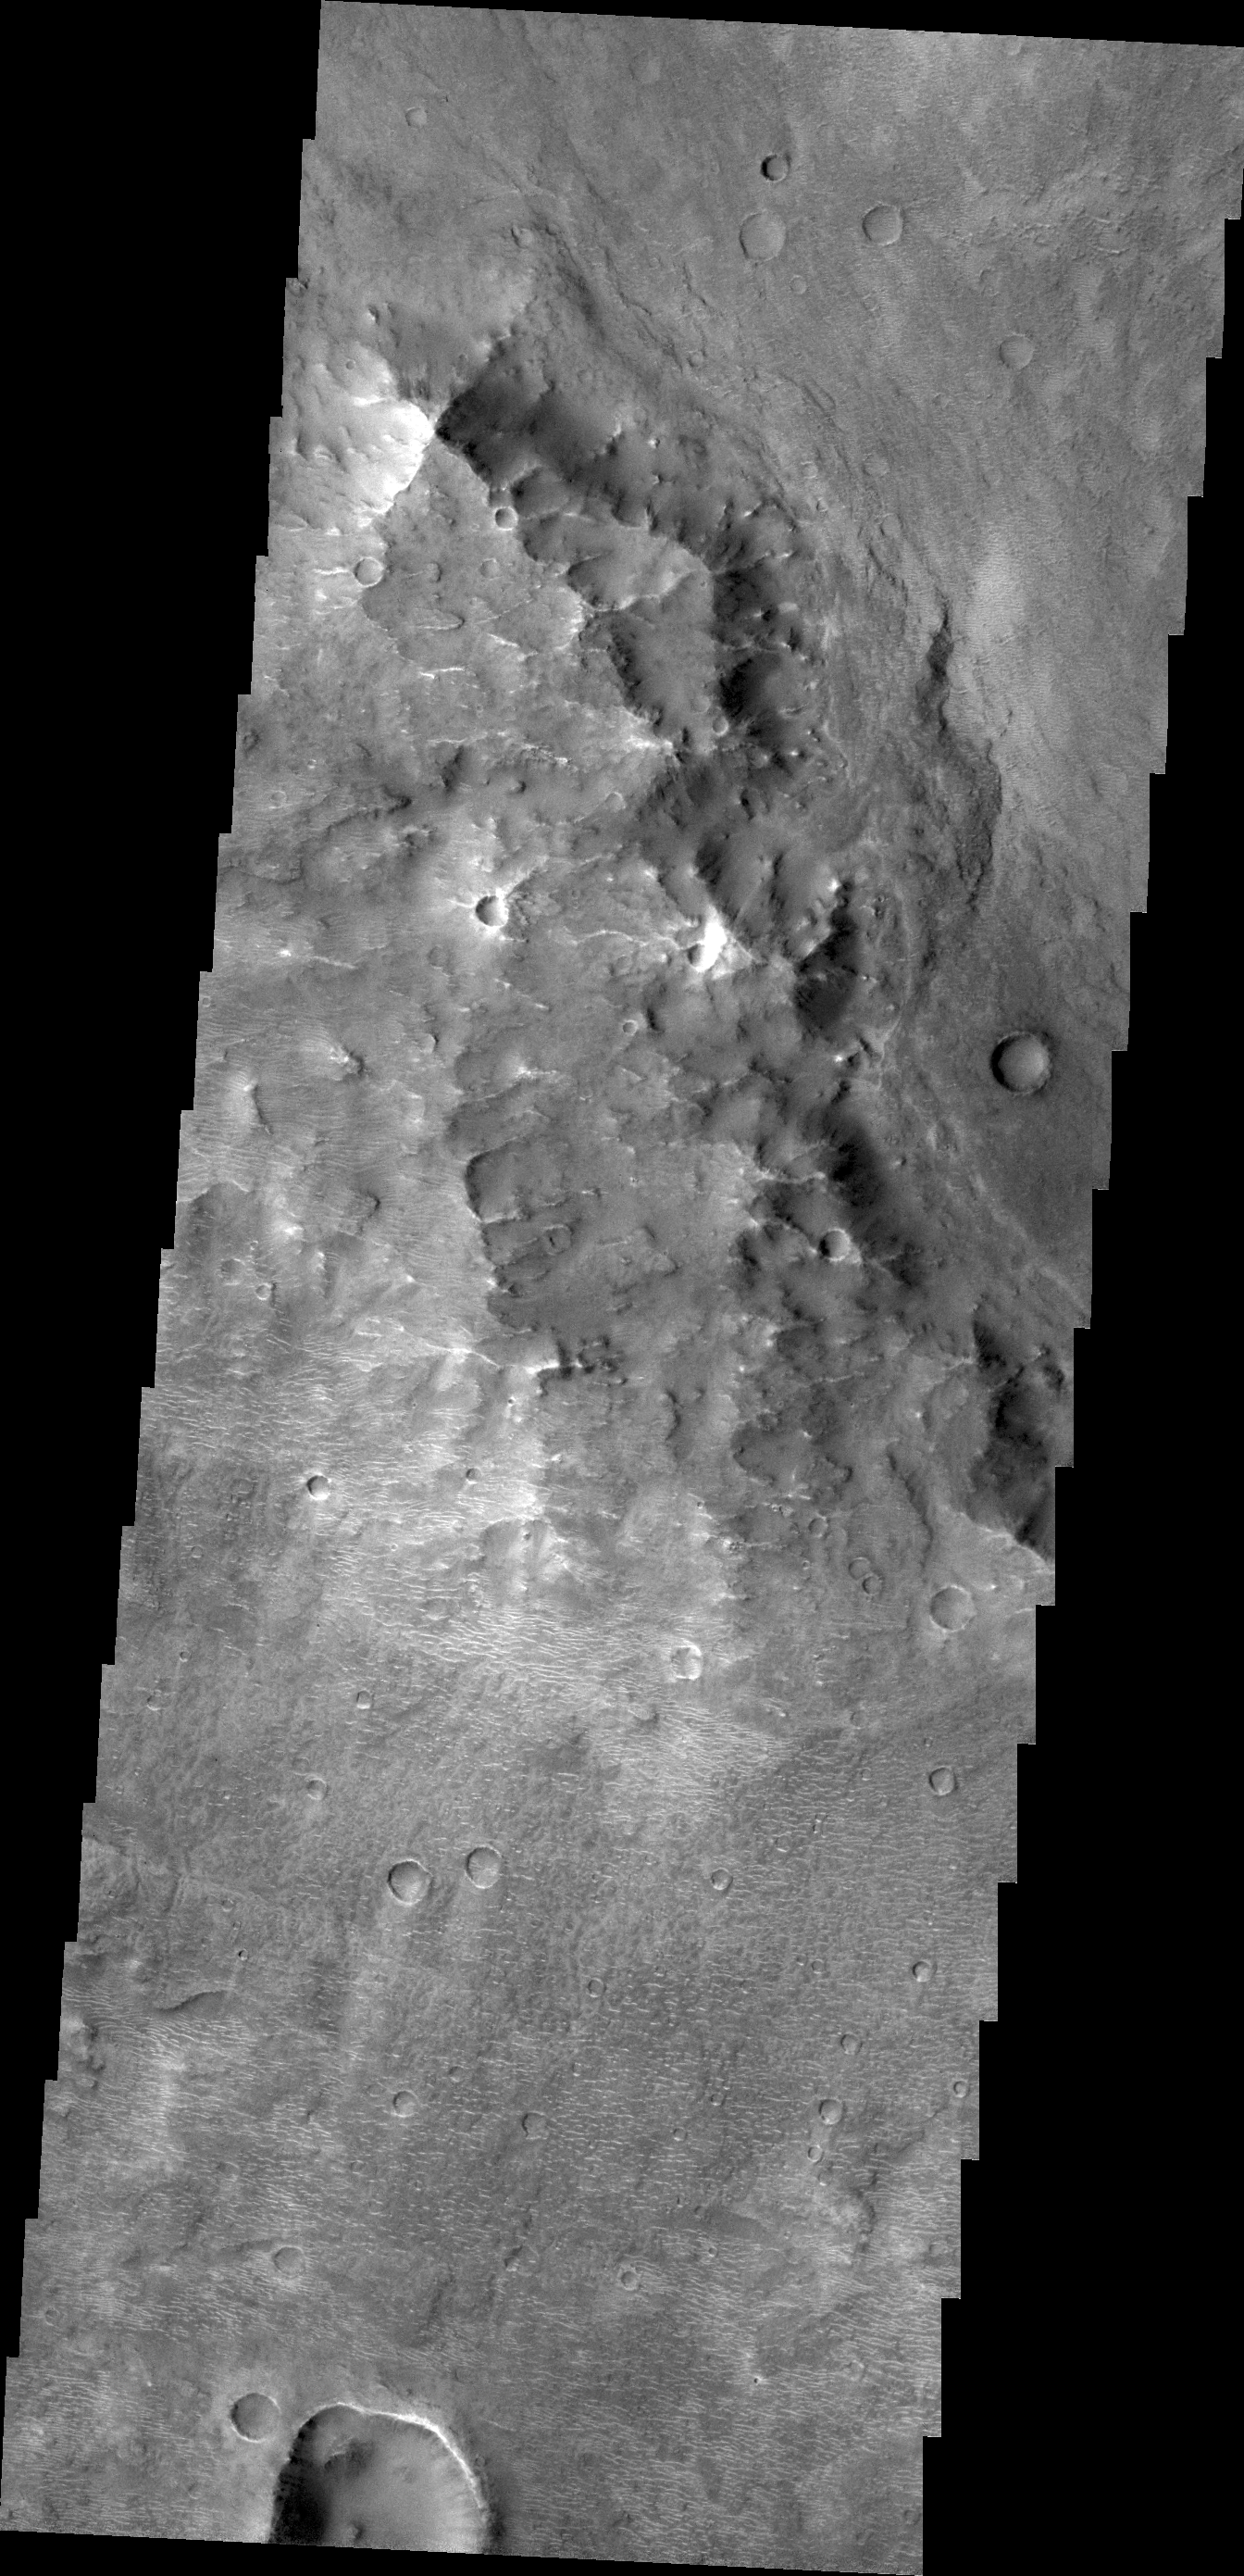

Small Dunes

With the extensive amount of dust and sandy materials on Mars, dunes are a pervasive feature. Many dunes are small, like the ones in this VIS image. The bright “squiggles” in this image are small dunes. The large hill is actually part of a long, ridge system called Oenotria Scapuli.

Credit: NASA/JPL/ASU